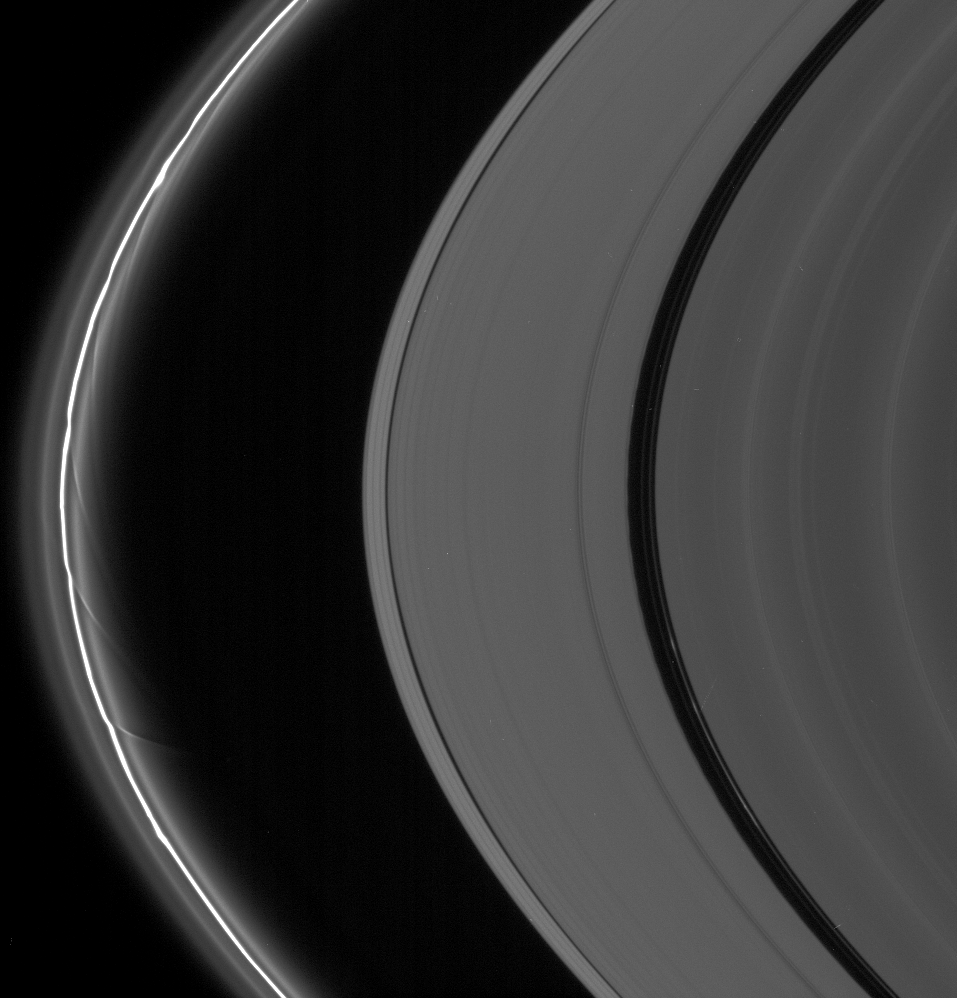

Streamers and Clumps

The A and F rings are alive with moving structures in this Cassini spacecraft view. Graceful drapes of ring material created by Prometheus are seen sliding by at left, while clumpy ringlets slip through the Encke Gap.

Prometheus (102 kilometers, or 63 miles across) is all but invisible to the right of the lowest streamer seen here.

This view looks toward the unlit side of the rings from about 12 degrees above the ringplane.

The image was taken in visible light with the Cassini spacecraft narrow-angle camera on Oct. 7, 2006 at a distance of approximately 1.9 million kilometers (1.2 million miles) from Saturn and at a Sun-Saturn-spacecraft, or phase, angle of 163 degrees. Image scale is 11 kilometers (7 miles) per pixel.

The Cassini-Huygens mission is a cooperative project of NASA, the European Space Agency and the Italian Space Agency. The Jet Propulsion Laboratory, a division of the California Institute of Technology in Pasadena, manages the mission for NASA’s Science Mission Directorate, Washington, D.C. The Cassini orbiter and its two onboard cameras were designed, developed and assembled at JPL. The imaging operations center is based at the Space Science Institute in Boulder, Colo.

Credit: NASA/JPL/Space Science Institute